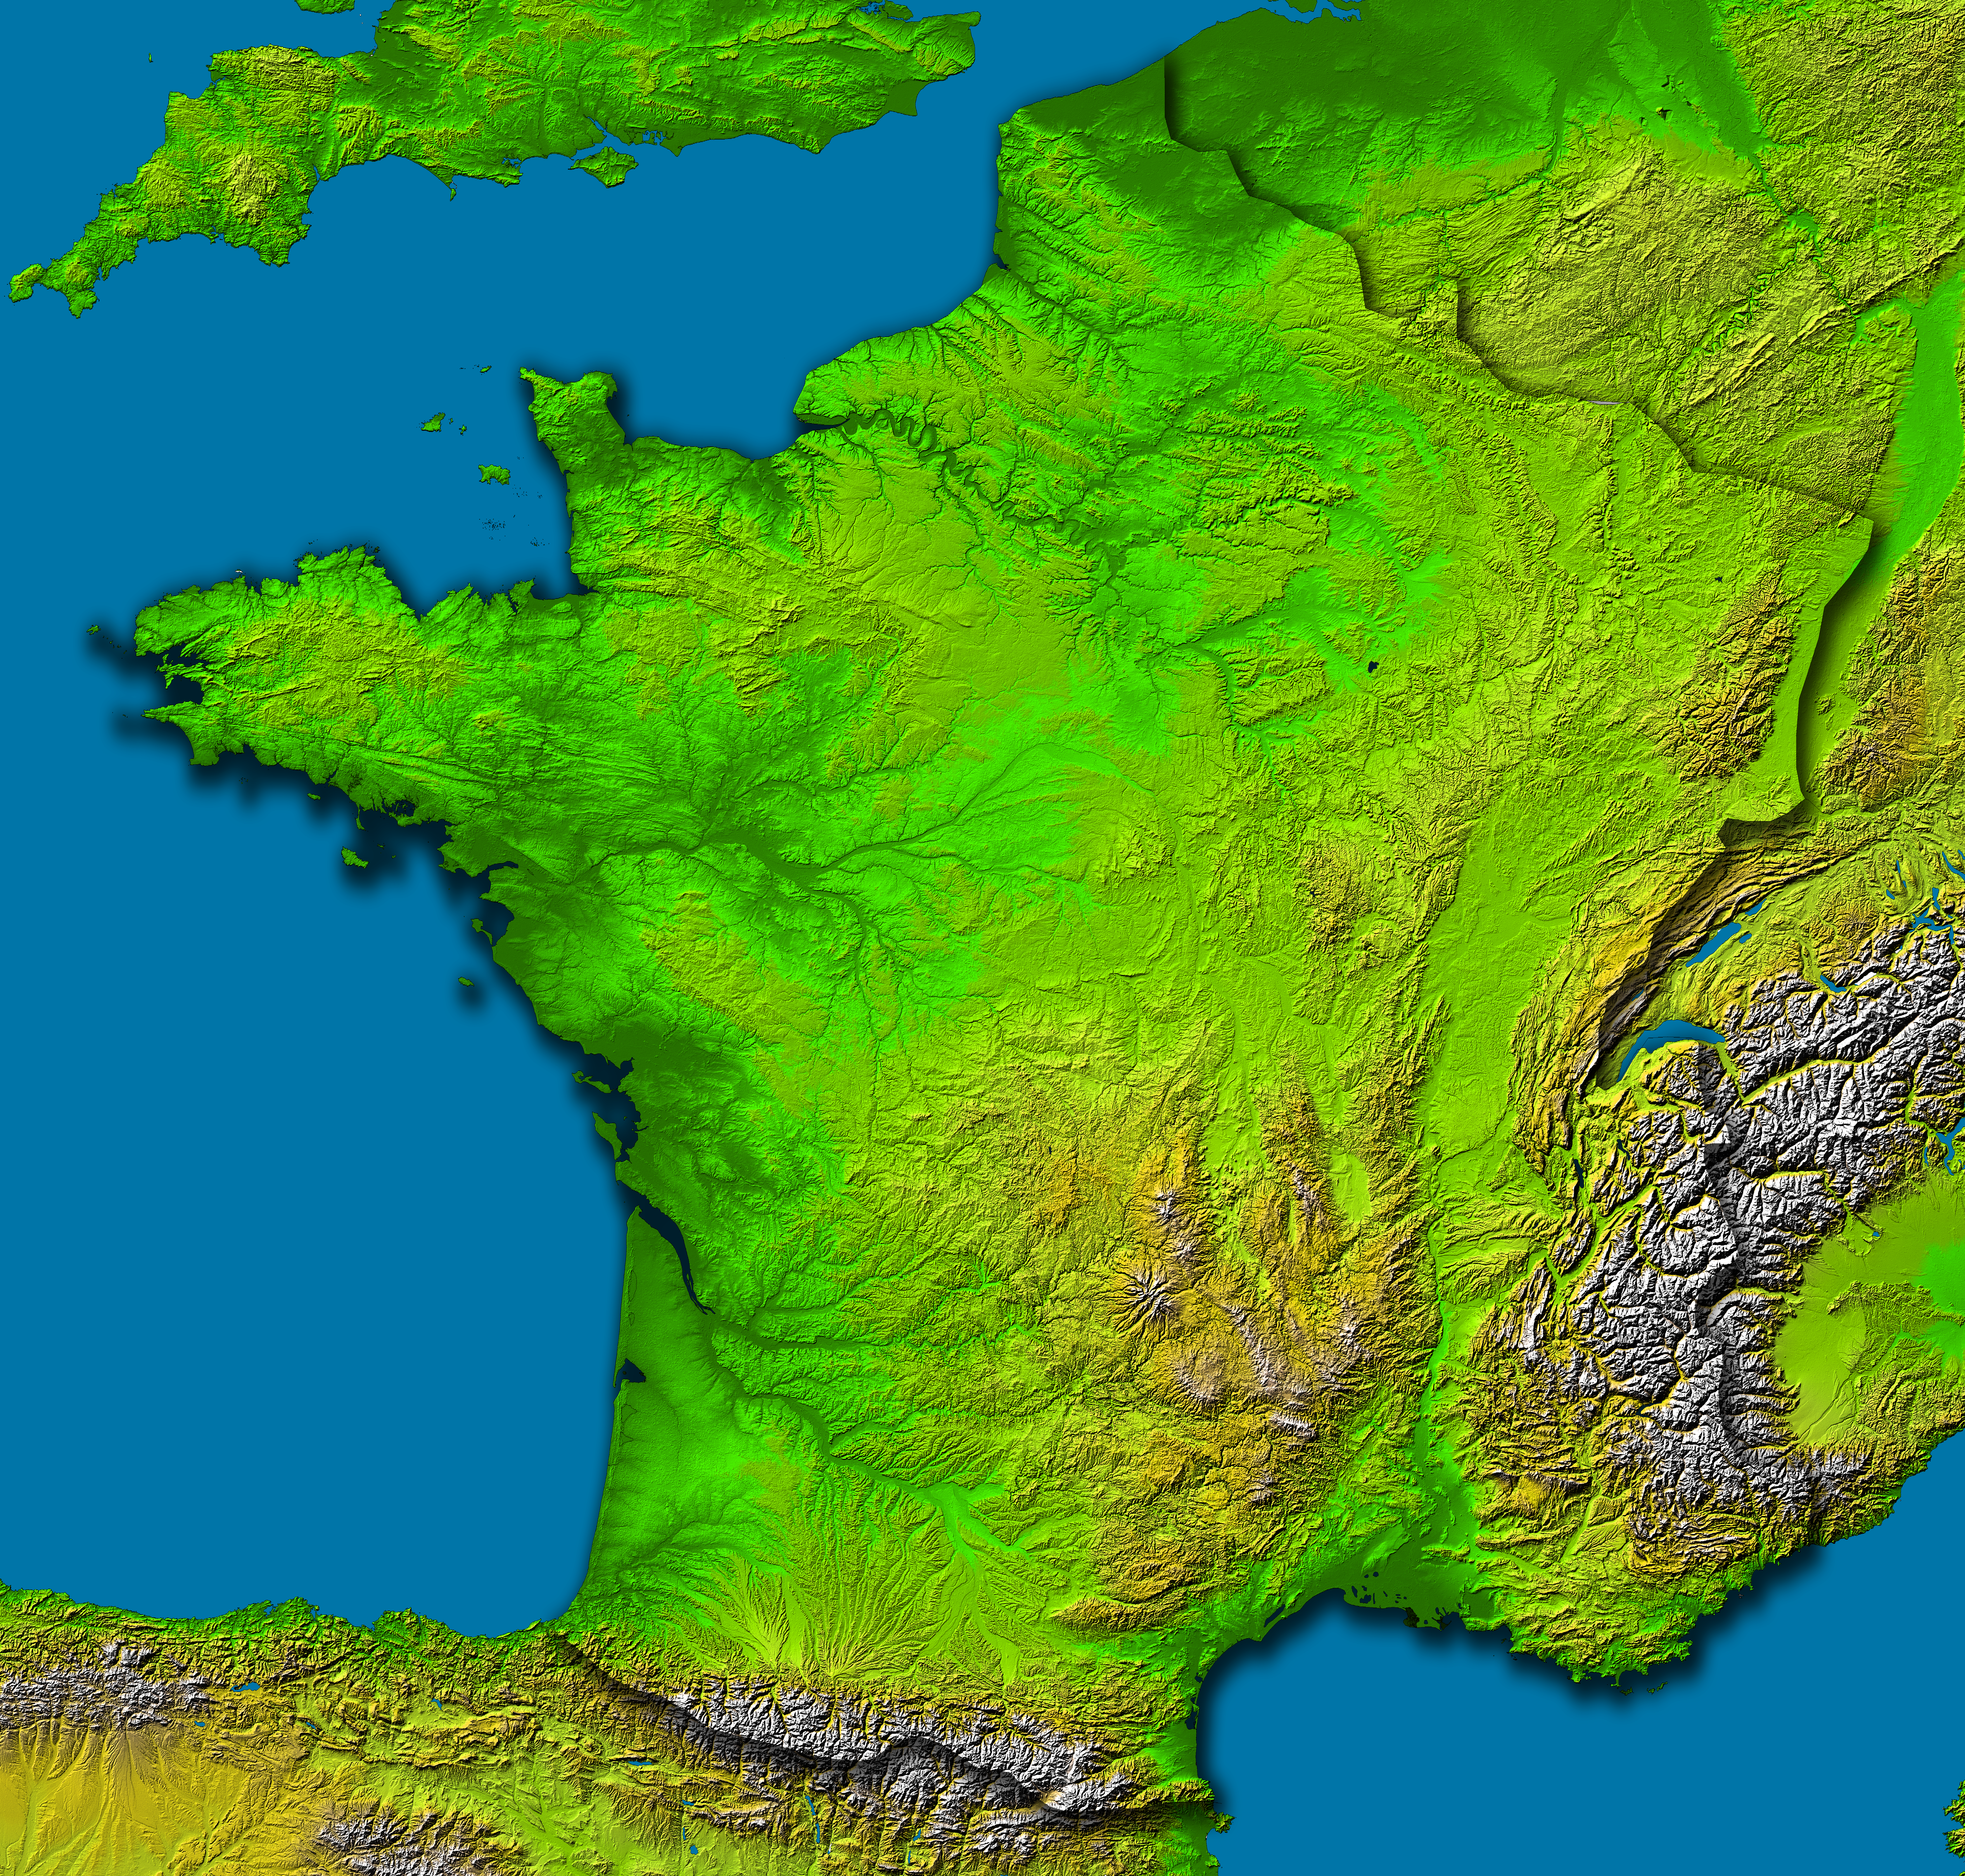

France, Shaded Relief and Colored Height

This image of France was generated with data from the Shuttle Radar Topography Mission (SRTM). For this broad view the resolution of the data was reduced to 6 arcseconds (about 185 meters north-south and 127 meters east-west), resampled to a Mercator projection, and the French border outlined. Even at this decreased resolution the variety of landforms comprising the country is readily apparent.

The upper central part of this scene is dominated by the Paris Basin, which consists of a layered sequence of sedimentary rocks. Fertile soils over much of the area make good agricultural land. The Normandie coast to the upper left is characterized by high, chalk cliffs, while the Brittany coast (the peninsula to the left) is highly indented where deep valleys were drowned by the sea, and the Biscay coast to the southwest is marked by flat, sandy beaches.

To the south, the Pyrenees form a natural border between France and Spain, and the south-central part of the country is dominated by the ancient Massif Central. Subject to volcanism that has only subsided in the last 10,000 years, these central mountains are separated from the Alps by the north-south trending Rhone River Basin.

Two visualization methods were combined to produce the image: shading and color coding of topographic height. The shade image was derived by computing topographic slope in the northwest-southeast direction, so that northwest slopes appear bright and southeast slopes appear dark. Color coding is directly related to topographic height, with green at the lower elevations, rising through yellow and tan, to white at the highest elevations.

Elevation data used in this image were acquired by the Shuttle Radar Topography Mission aboard the Space Shuttle Endeavour, launched on Feb. 11, 2000. SRTM used the same radar instrument that comprised the Spaceborne Imaging Radar-C/X-Band Synthetic Aperture Radar (SIR-C/X-SAR) that flew twice on the Space Shuttle Endeavour in 1994. SRTM was designed to collect 3-D measurements of the Earth’s surface. To collect the 3-D data, engineers added a 60-meter (approximately 200-foot) mast, installed additional C-band and X-band antennas, and improved tracking and navigation devices. The mission is a cooperative project between NASA, the National Imagery and Mapping Agency (NIMA) of the U.S. Department of Defense and the German and Italian space agencies. It is managed by NASA’s Jet Propulsion Laboratory, Pasadena, Calif., for NASA’s Earth Science Enterprise,Washington, D.C.

Location: 42 to 51.5 degrees North latitude, 5.5 West to 8 degrees East longitude
Orientation: North toward the top, Mercator projection
Image Data: shaded and colored SRTM elevation model
Original Data Resolution: SRTM 1 arcsecond (about 30 meters or 98 feet)
Date Acquired: February 2000

Credit: NASA/JPL/NIMA